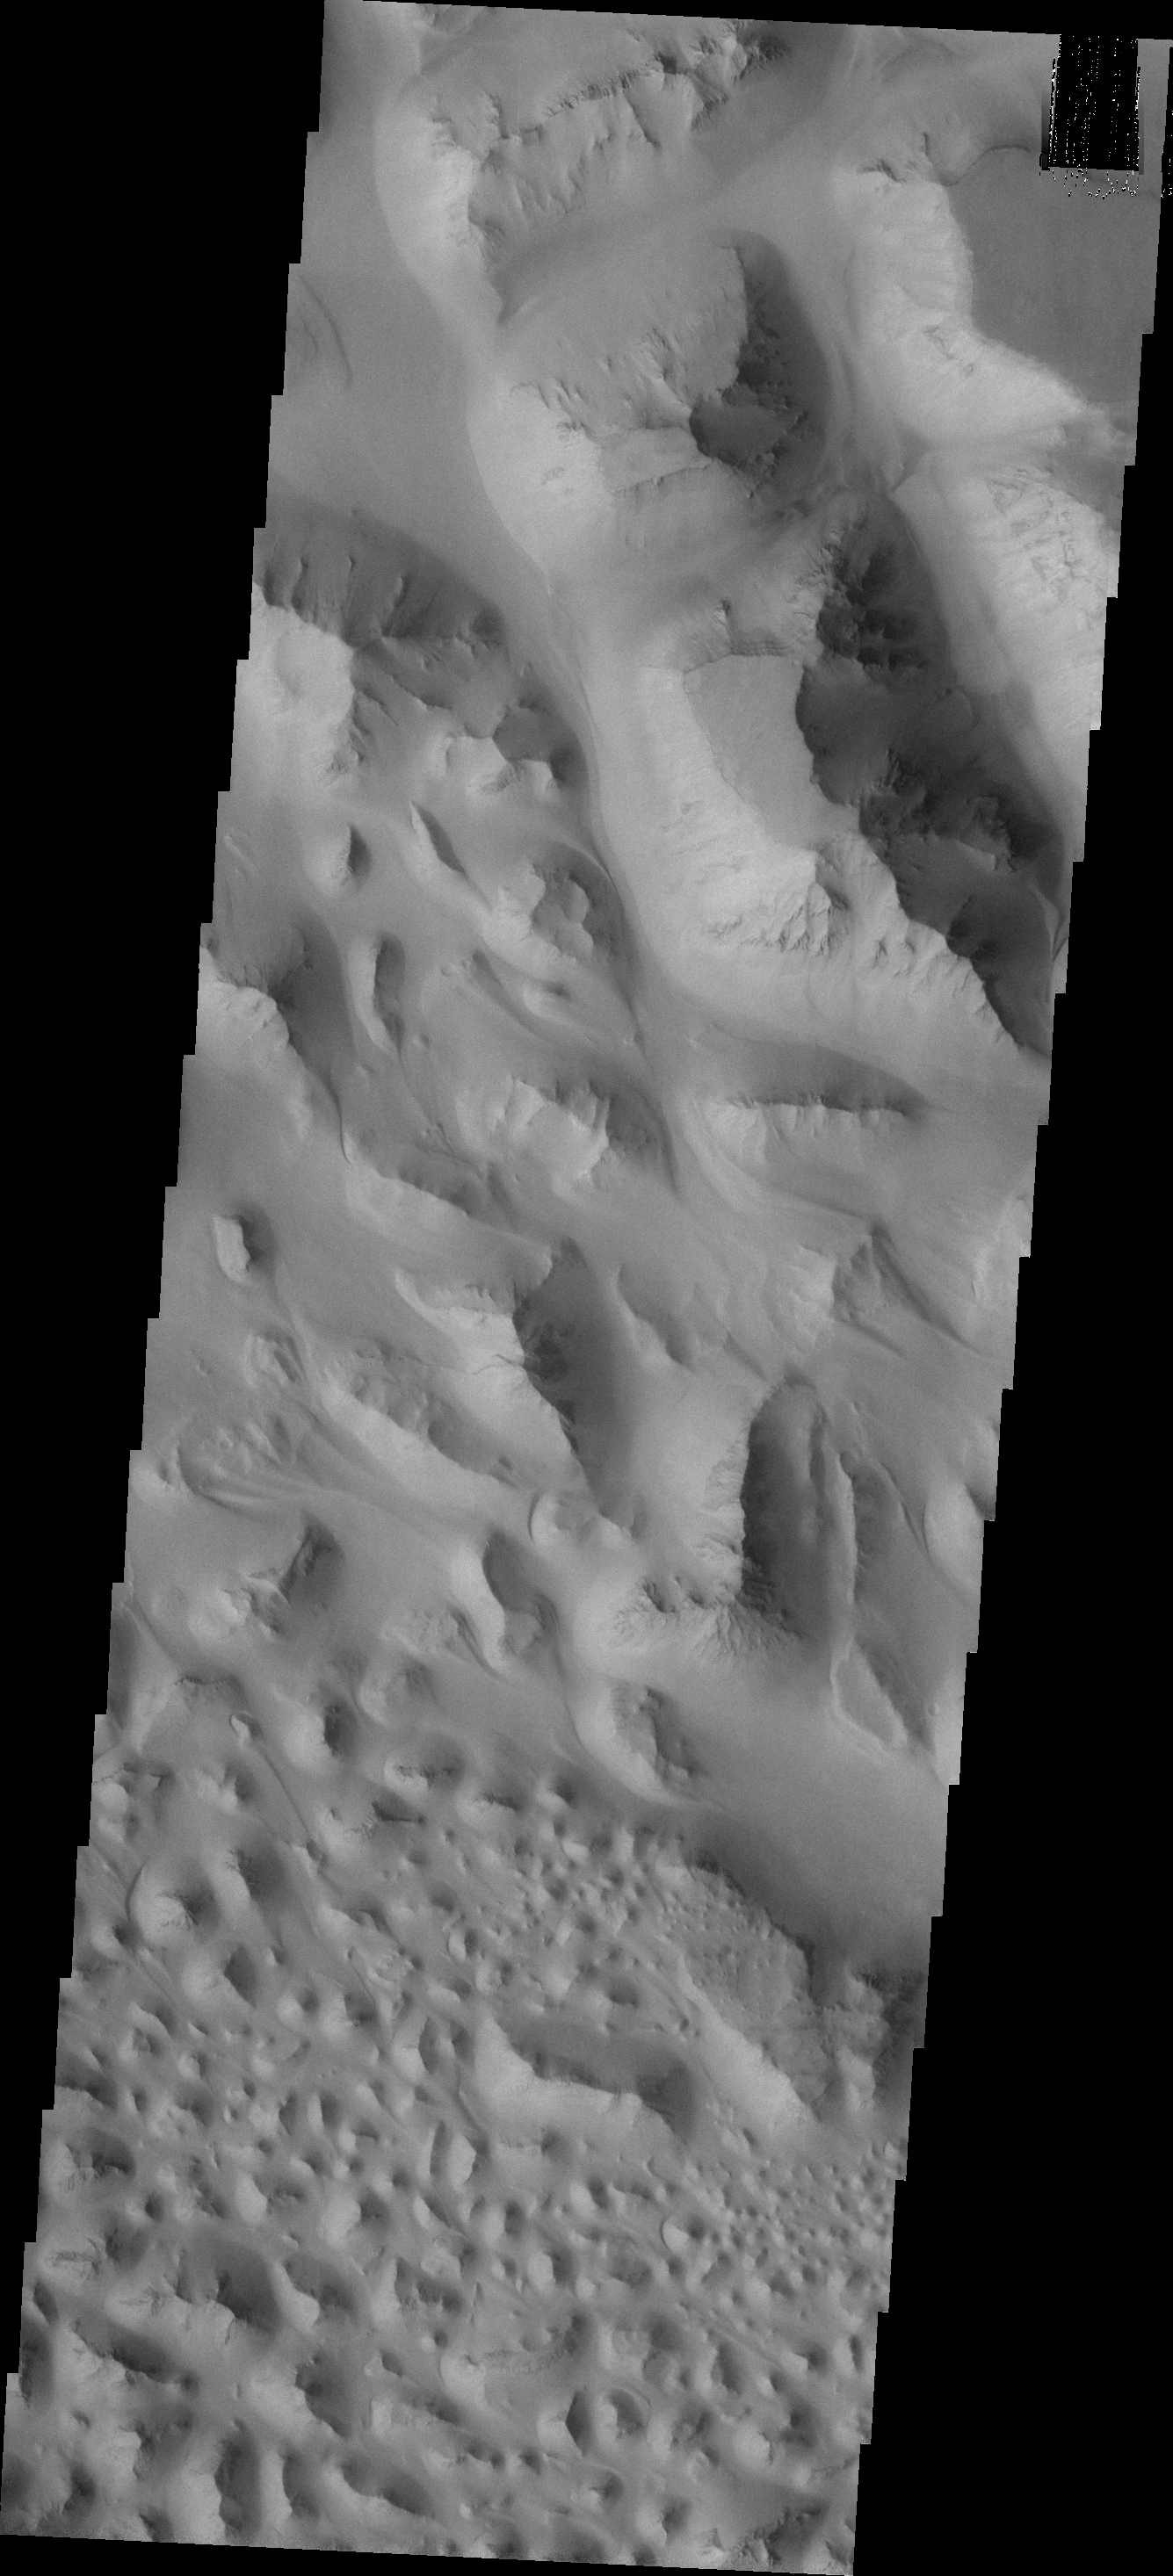

Eos Chaos

The floor of Eos Chasma is composed of thousands of small hills. This type of terrain is called “chaos.” Today’s VIS image shows a small portion of Eos Chaos.

Credit: NASA/JPL/ASU